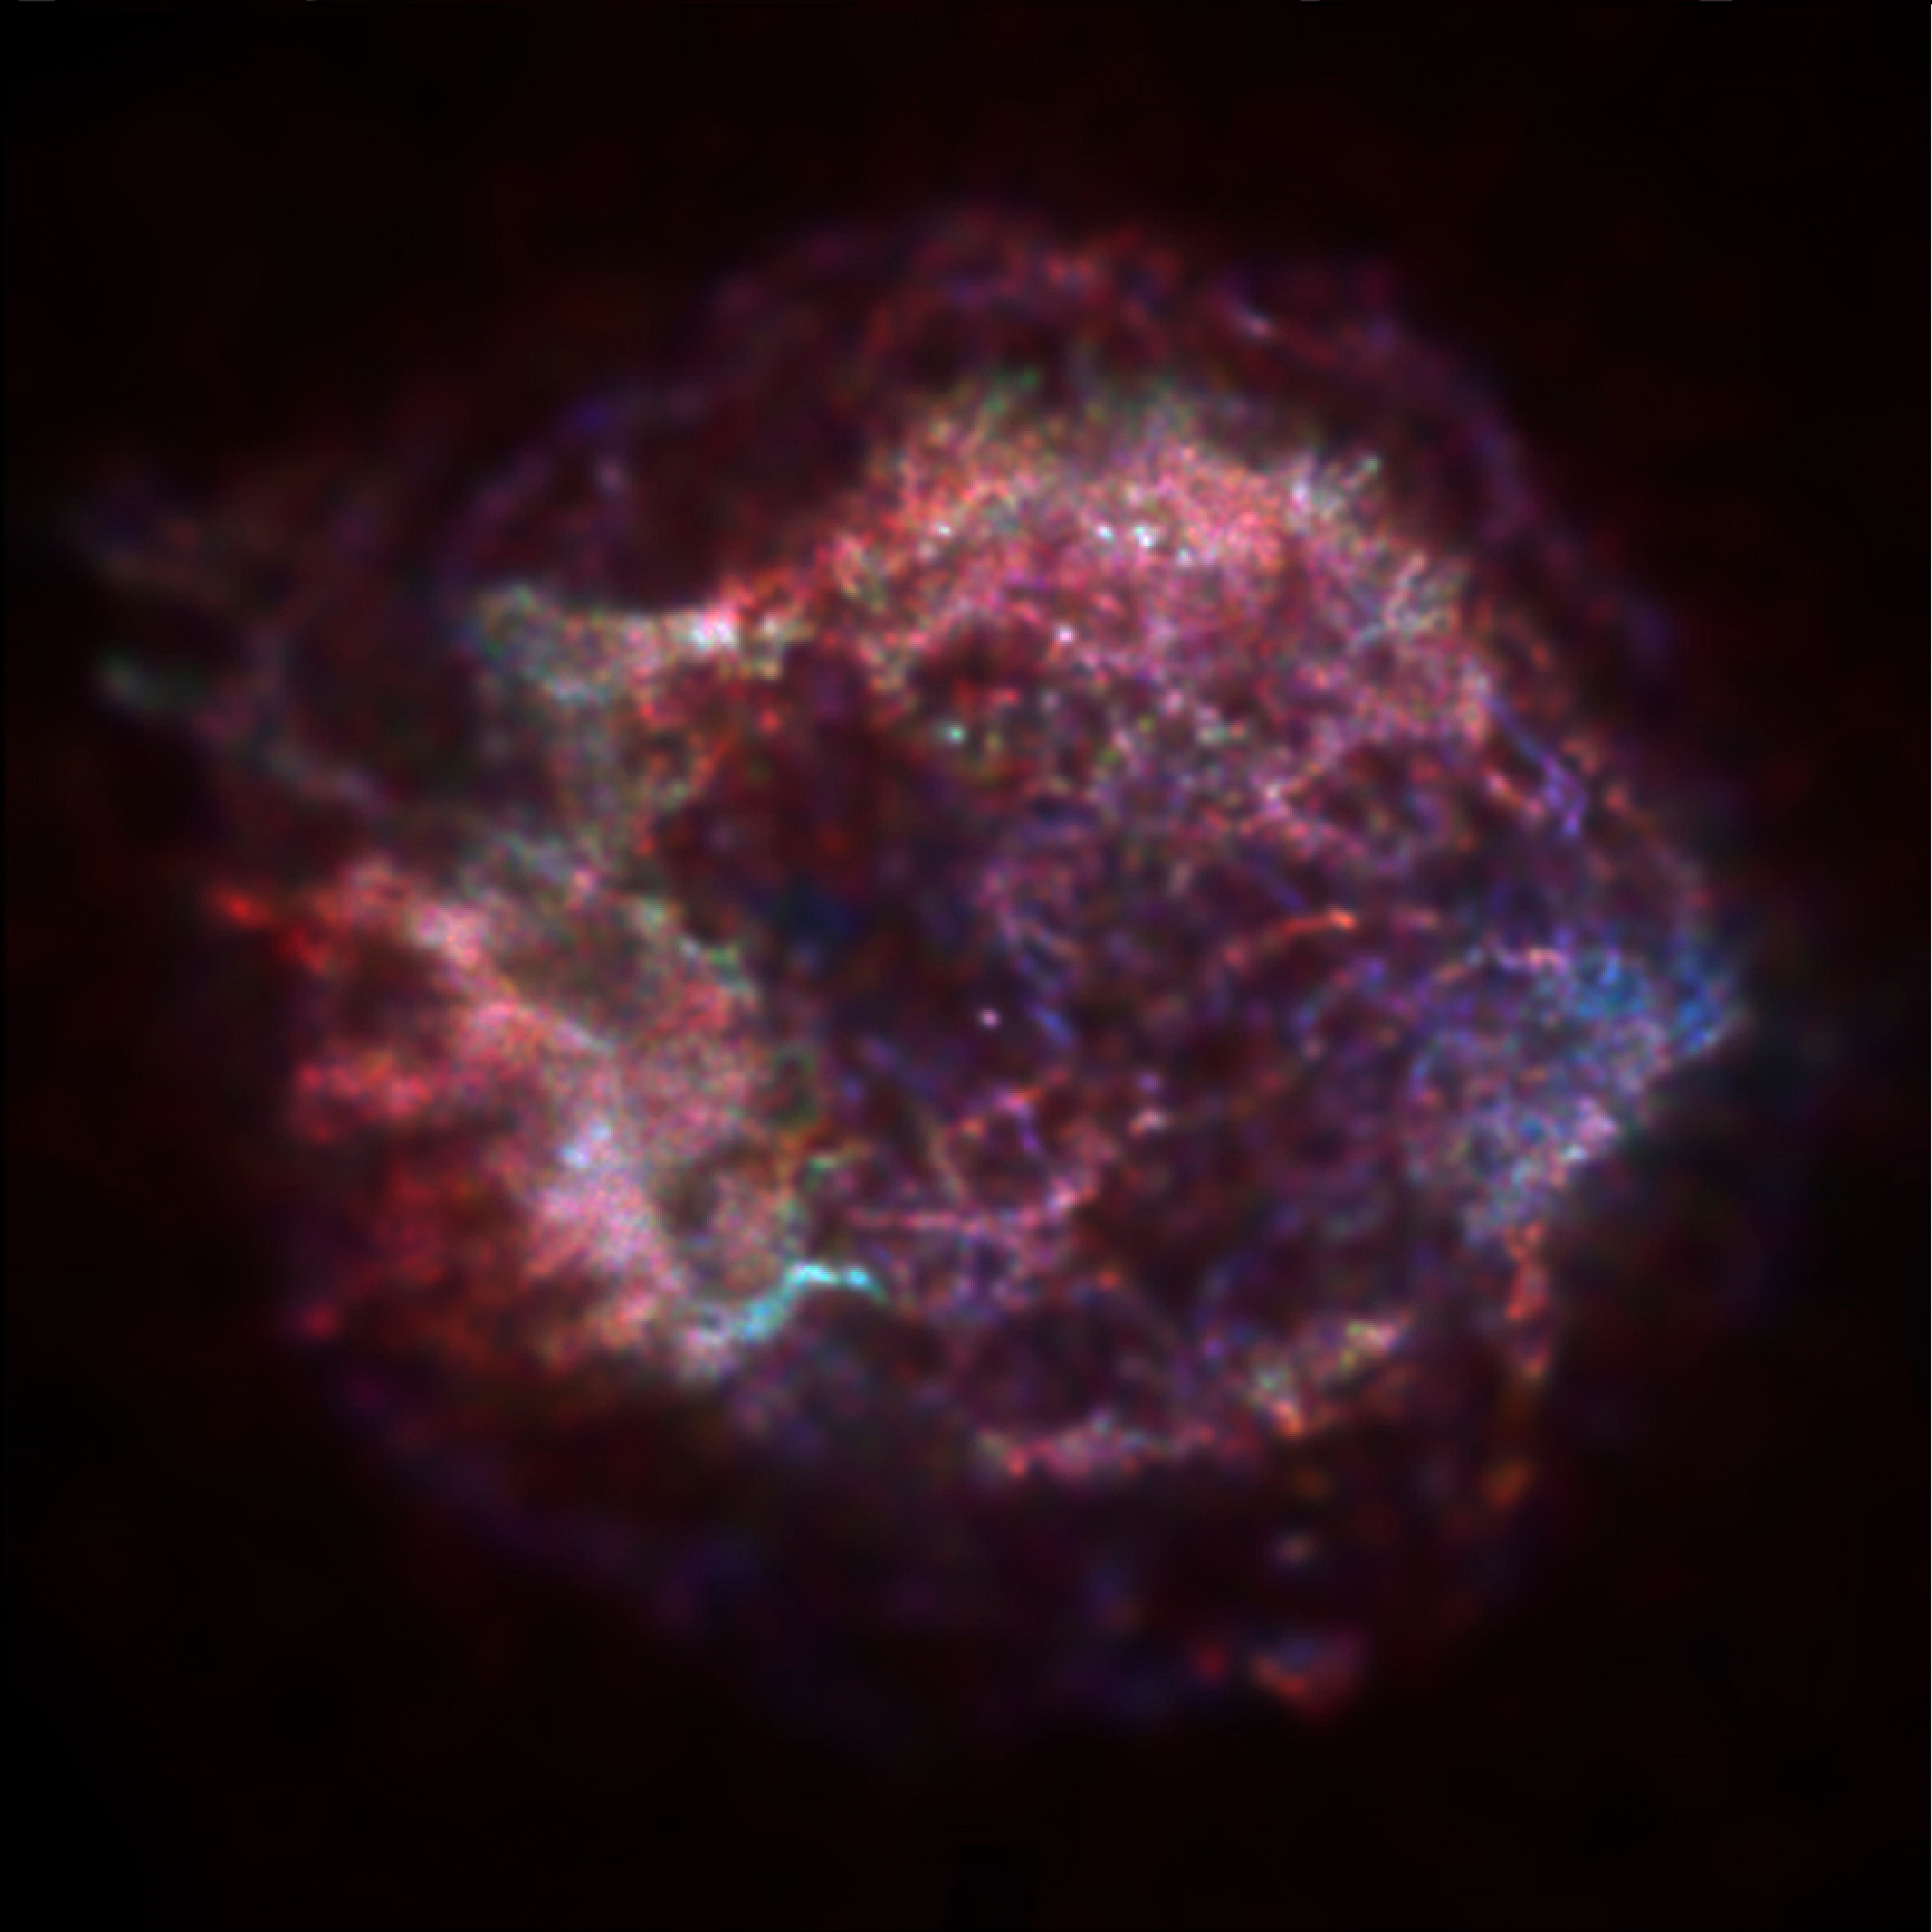

History of Chandra X-Ray Observatory

This is an extraordinary first image from the Chandra X-Ray Observatory (CXO), the supernova remnant Cassiopeia A, tracing the aftermath of a gigantic stellar explosion in such sturning detail that scientists can see evidence of what may be a neutron star or black hole near the center. The red, green, and blue regions in this image of the supernova remnant Cassiopeia A show where the intensity of low, medium, and high energy X-rays, respectively, is greatest. The red material on the left outer edge is enriched in iron, whereas the bright greenish white region on the low left is enriched in silicon and sulfur. In the blue region on the right edge, low and medium energy X-rays have been filtered out by a cloud of dust and gas in the remnant . The image was made with the CXO's Advanced Charged-Coupled Device (CCD) Imaging Spectrometer (ACIS).

Credit: NASA/CXC/SAO/Rutgers/J.Hughes